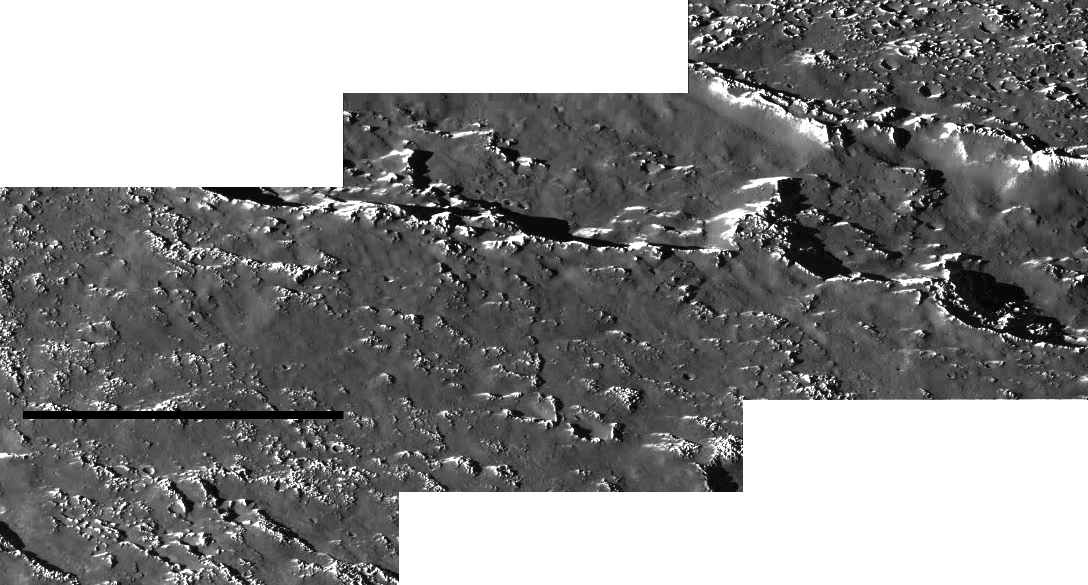

Callisto Crater Chain Mosaic

This mosaic of three images shows an area within the Valhalla region on Jupiter’s moon, Callisto. North is to the top of the mosaic and the Sun illuminates the surface from the left. The smallest details that can be discerned in this picture are knobs and small impact craters about 160 meters (175 yards) across. The mosaic covers an area approximately 45 kilometers (28 miles) across. It shows part of a prominent crater chain located on the northern part of the Valhalla ring structure.

Crater chains can form from the impact of material ejected from large impacts (forming secondary chains) or by the impact of a fragmented projectile, perhaps similar to the Shoemaker-Levy 9 cometary impacts into Jupiter in July 1994. It is believed this crater chain was formed by the impact of a fragmented projectile. The images which form this mosaic were obtained by the solid state imaging system aboard NASA’s Galileo spacecraft on Nov. 4, 1996 (Universal Time).

Launched in October 1989, Galileo entered orbit around Jupiter on December 7, 1995. The spacecraft’s mission is to conduct detailed studies of the giant planet, its largest moons and the Jovian magnetic environment. The Jet Propulsion Laboratory, Pasadena, CA manages the mission for NASA’s Office of Space Science, Washington, DC.

Credit: NASA/JPL/ASU